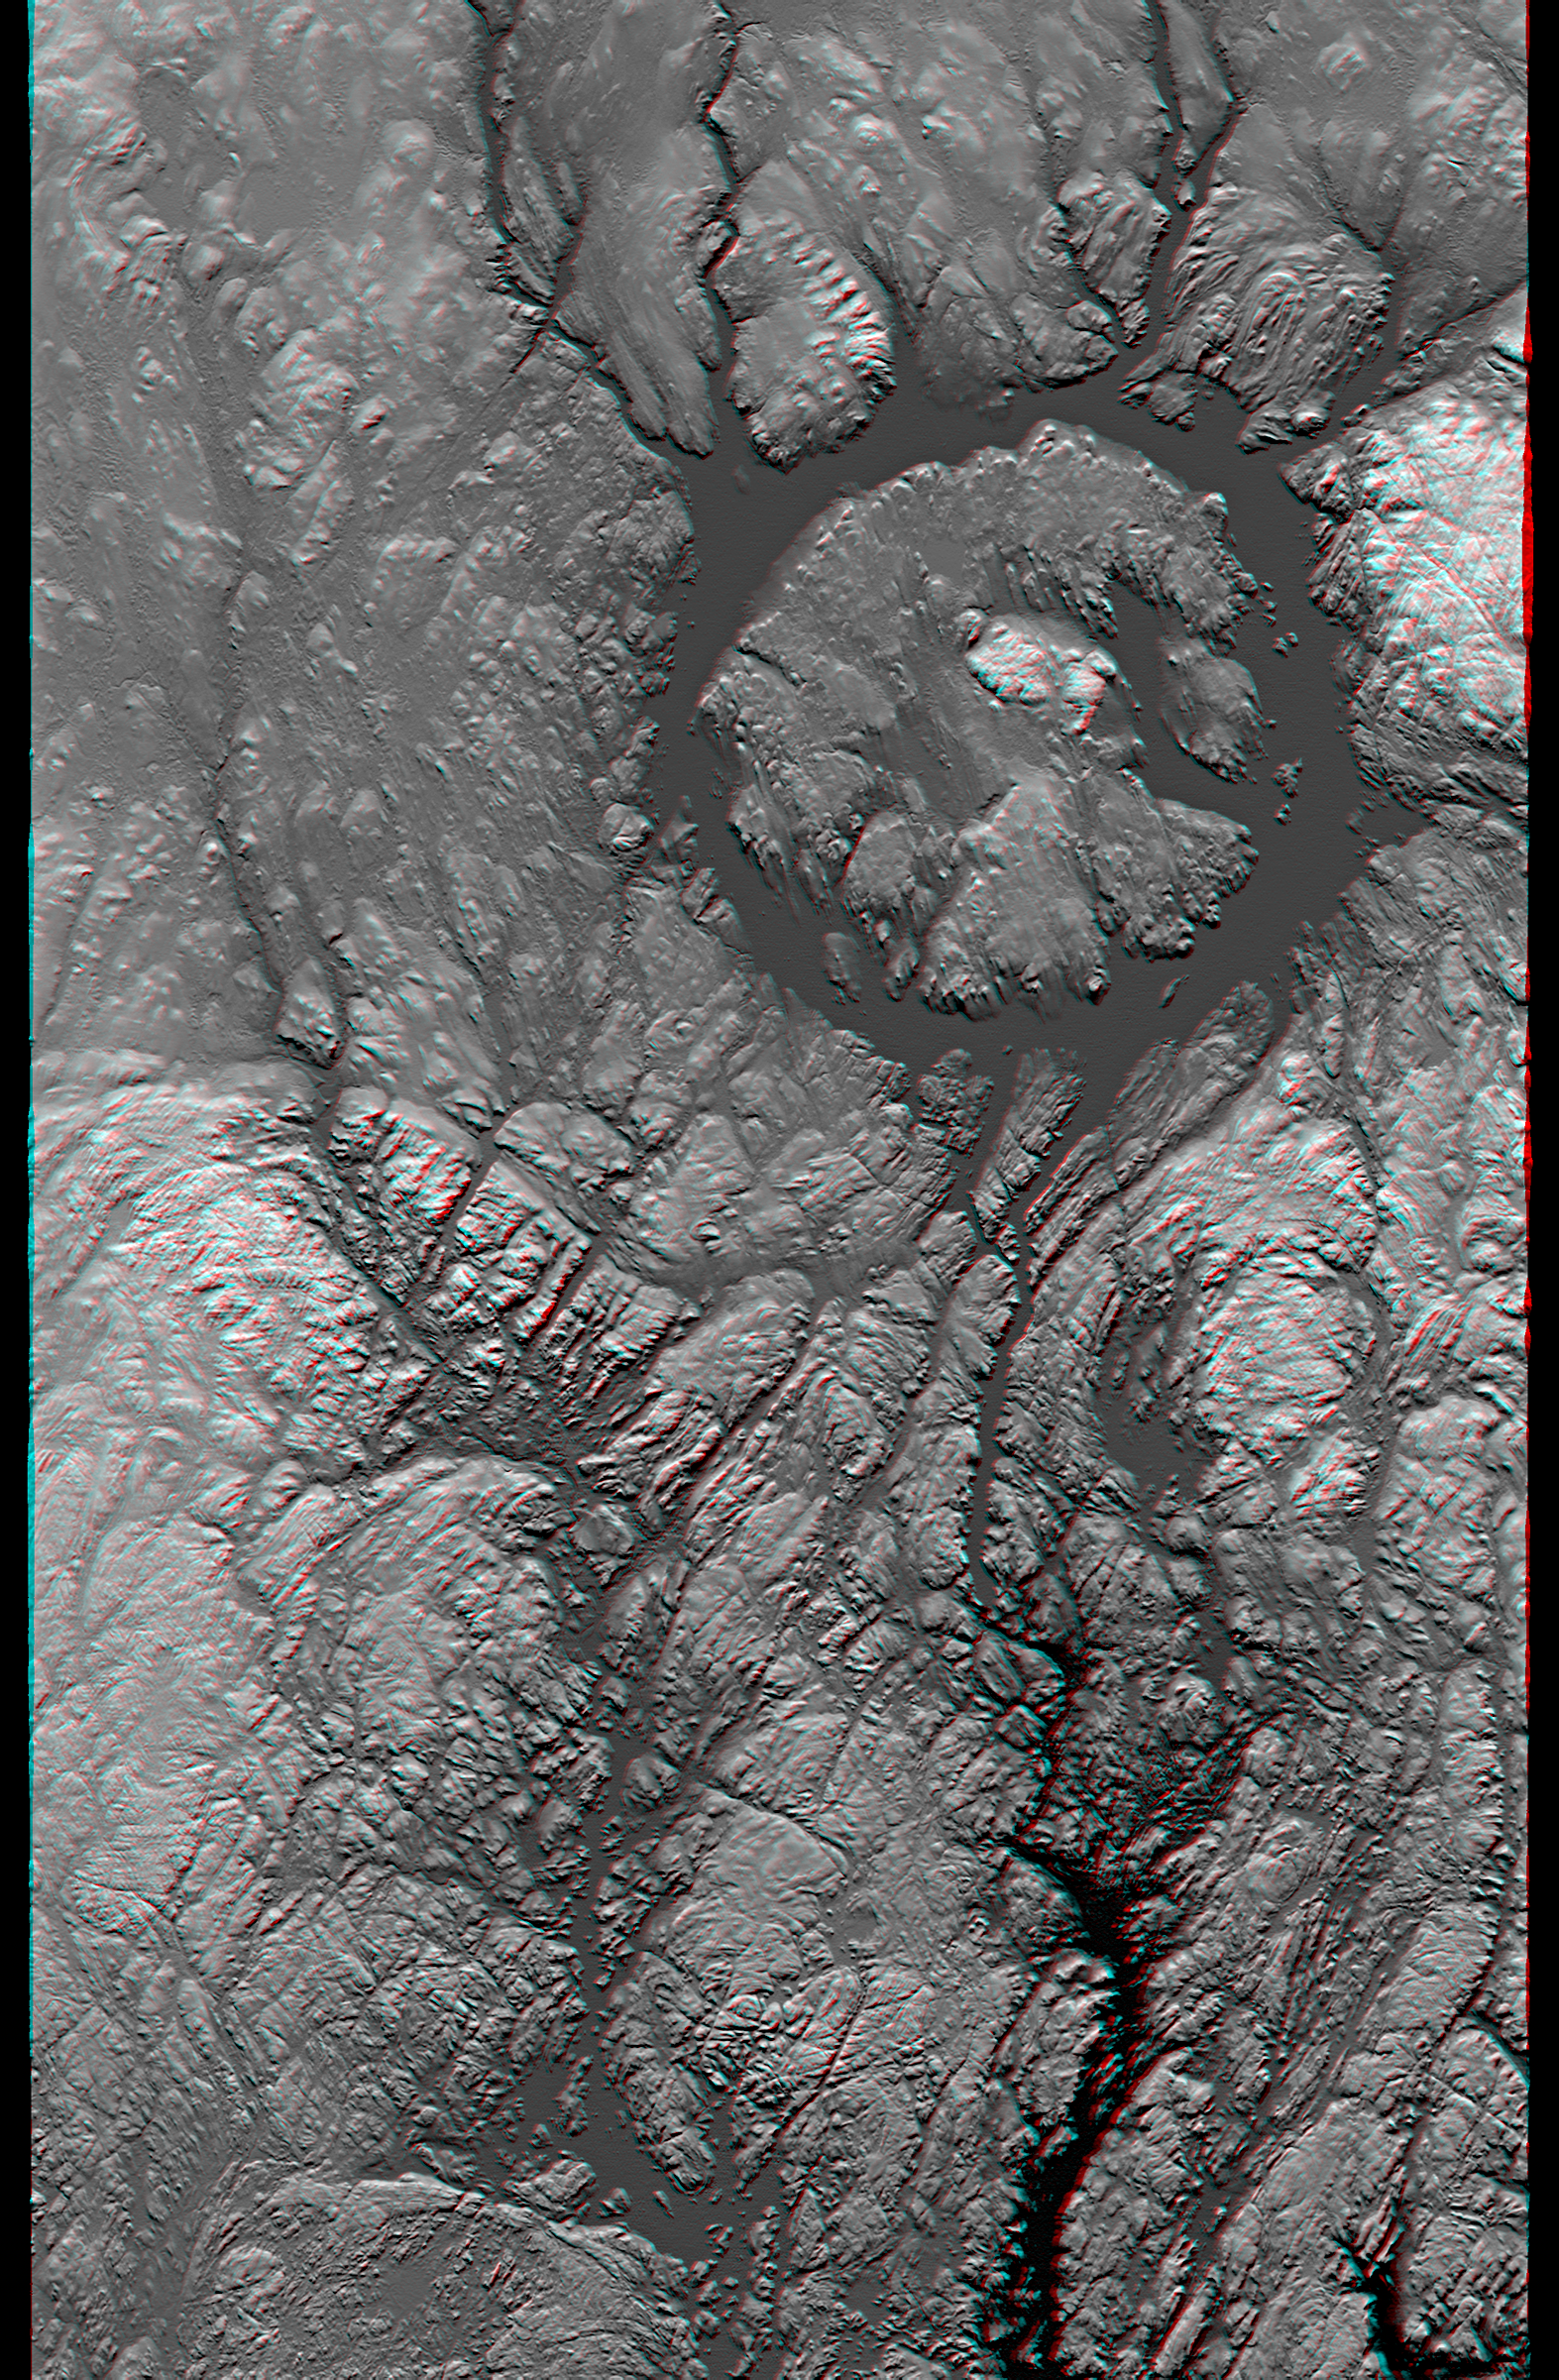

Anaglyph, Manicouagan Crater, Quebec, Canada

Manicouagan Crater is one of the world’s largest and oldest known impact craters and perhaps the one most readily apparent to astronauts in orbit. The age of the impact is estimated at 214 million years before present. Since then erosion has removed about one kilometer (0.6 miles) of rock from the region and has created a topographic pattern that follows the structural pattern of the crater. A ring depression (prominently seen as dark gray) encloses a central peak. The ring depression now hosts the Manicouagan Reservoir and so appears as a distinct ring lake to astronauts and as a smooth and flat feature in this topographic visualization. A fine pattern of topographic striations trending south-southeast, most prominent within the crater itself, indicates the flow direction of glaciers that covered this area during the last ice age.

This anaglyph is derived entirely from the SRTM elevation model. First a gray image was created that uses image brightness to represent a mix of topographic height (higher elevations are brighter) and topographic orientation (northern slopes are brighter). The stereoscopic effect was then created by generating two differing perspectives, one for each eye. When viewed through special glasses, the result is a vertically exaggerated view of the Earth’s surface in its full three dimensions. Anaglyph glasses cover the left eye with a red filter and cover the right eye with a blue filter. Total topographic relief from the ring lake level to the central crater peak is about 600 meters (2000 feet).

Elevation data used in this image were acquired by the Shuttle Radar Topography Mission aboard the Space Shuttle Endeavour, launched on February 11, 2000. The mission used the same radar instrument that comprised the Spaceborne Imaging Radar-C/X-Band Synthetic Aperture Radar that flew twice on the Space Shuttle Endeavour in 1994. The Shuttle Radar Topography Mission was designed to collect three-dimensional measurements of the Earth’s surface. To collect the 3-D data, engineers added a 60-meter-long (200-foot) mast, installed additional C-band and X-band antennas, and improved tracking and navigation devices. The mission is a cooperative project between NASA, the National Imagery and Mapping Agency of the U.S. Department of Defense, and the German and Italian space agencies. It is managed by NASA’s Jet Propulsion Laboratory, Pasadena, Calif., for NASA’s Earth Science Enterprise, Washington, D.C.

Size: 222 by 138 kilometers (138 by 87 miles)
Location: 50 to 52 degrees North latitude, 68 to 70 degrees West longitude
Orientation: North toward the top
Image Data: SRTM elevation model as brightness and shading
Date Acquired: February 2000

Credit: NASA/JPL